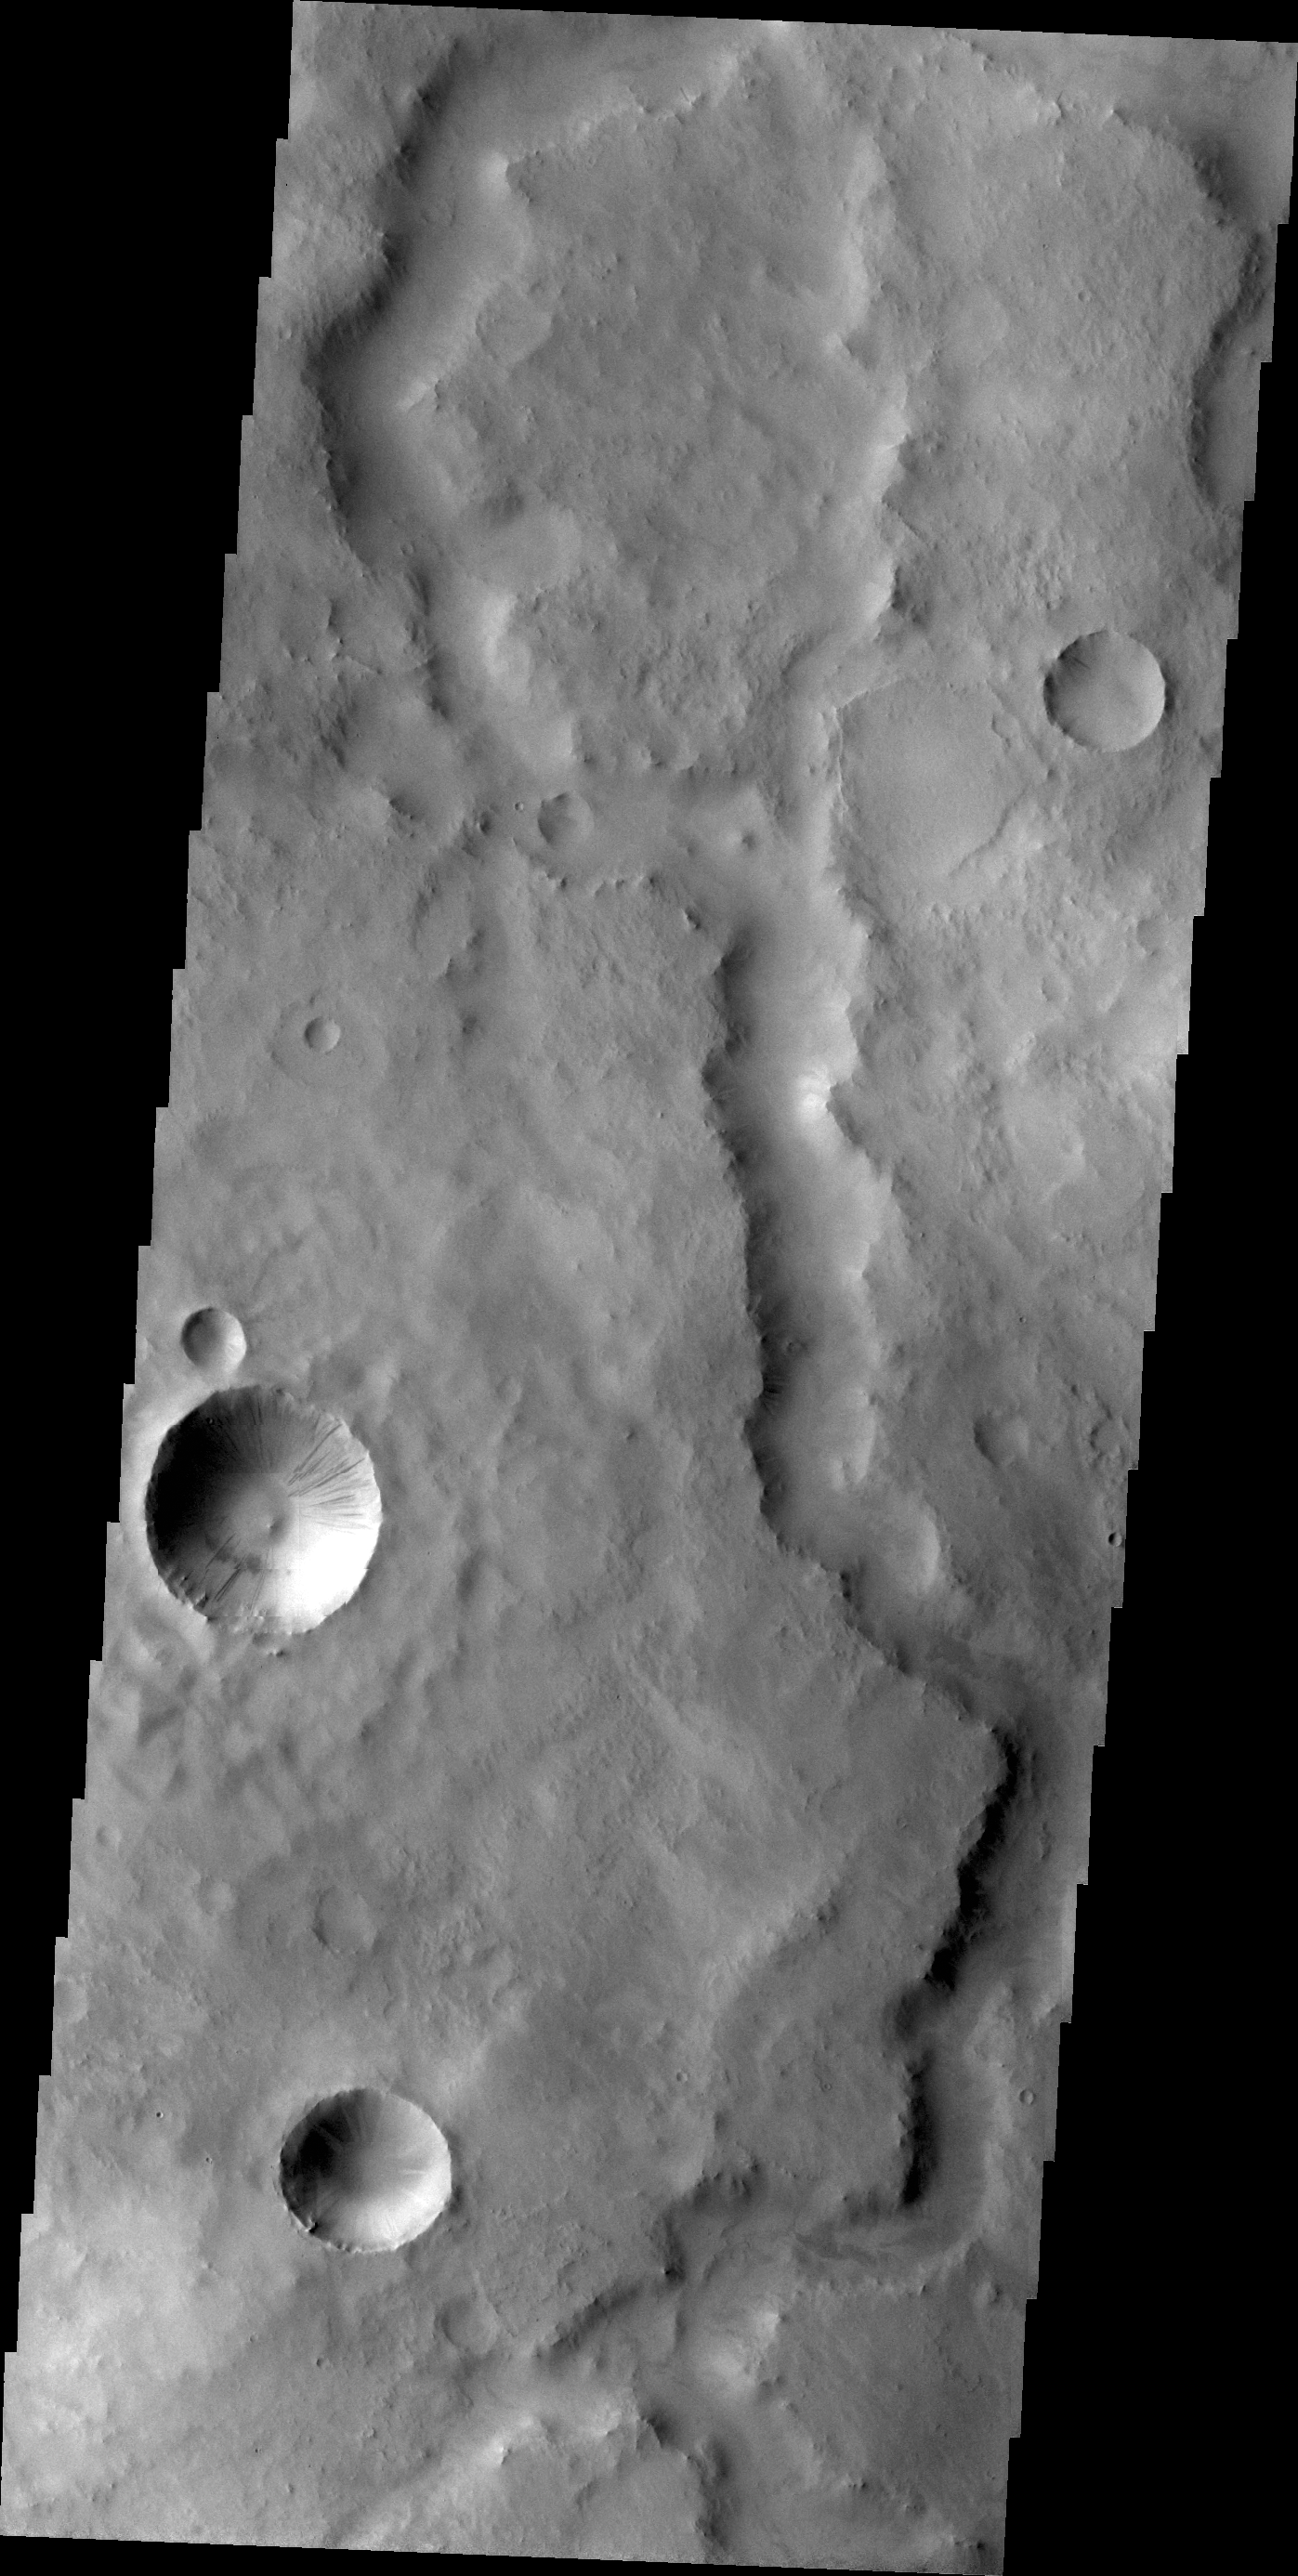

Channel

This unnamed channel in today’s image is located southeast of Tikhonravov Crater in Terra Sabaea.

Credit: NASA/JPL/ASU